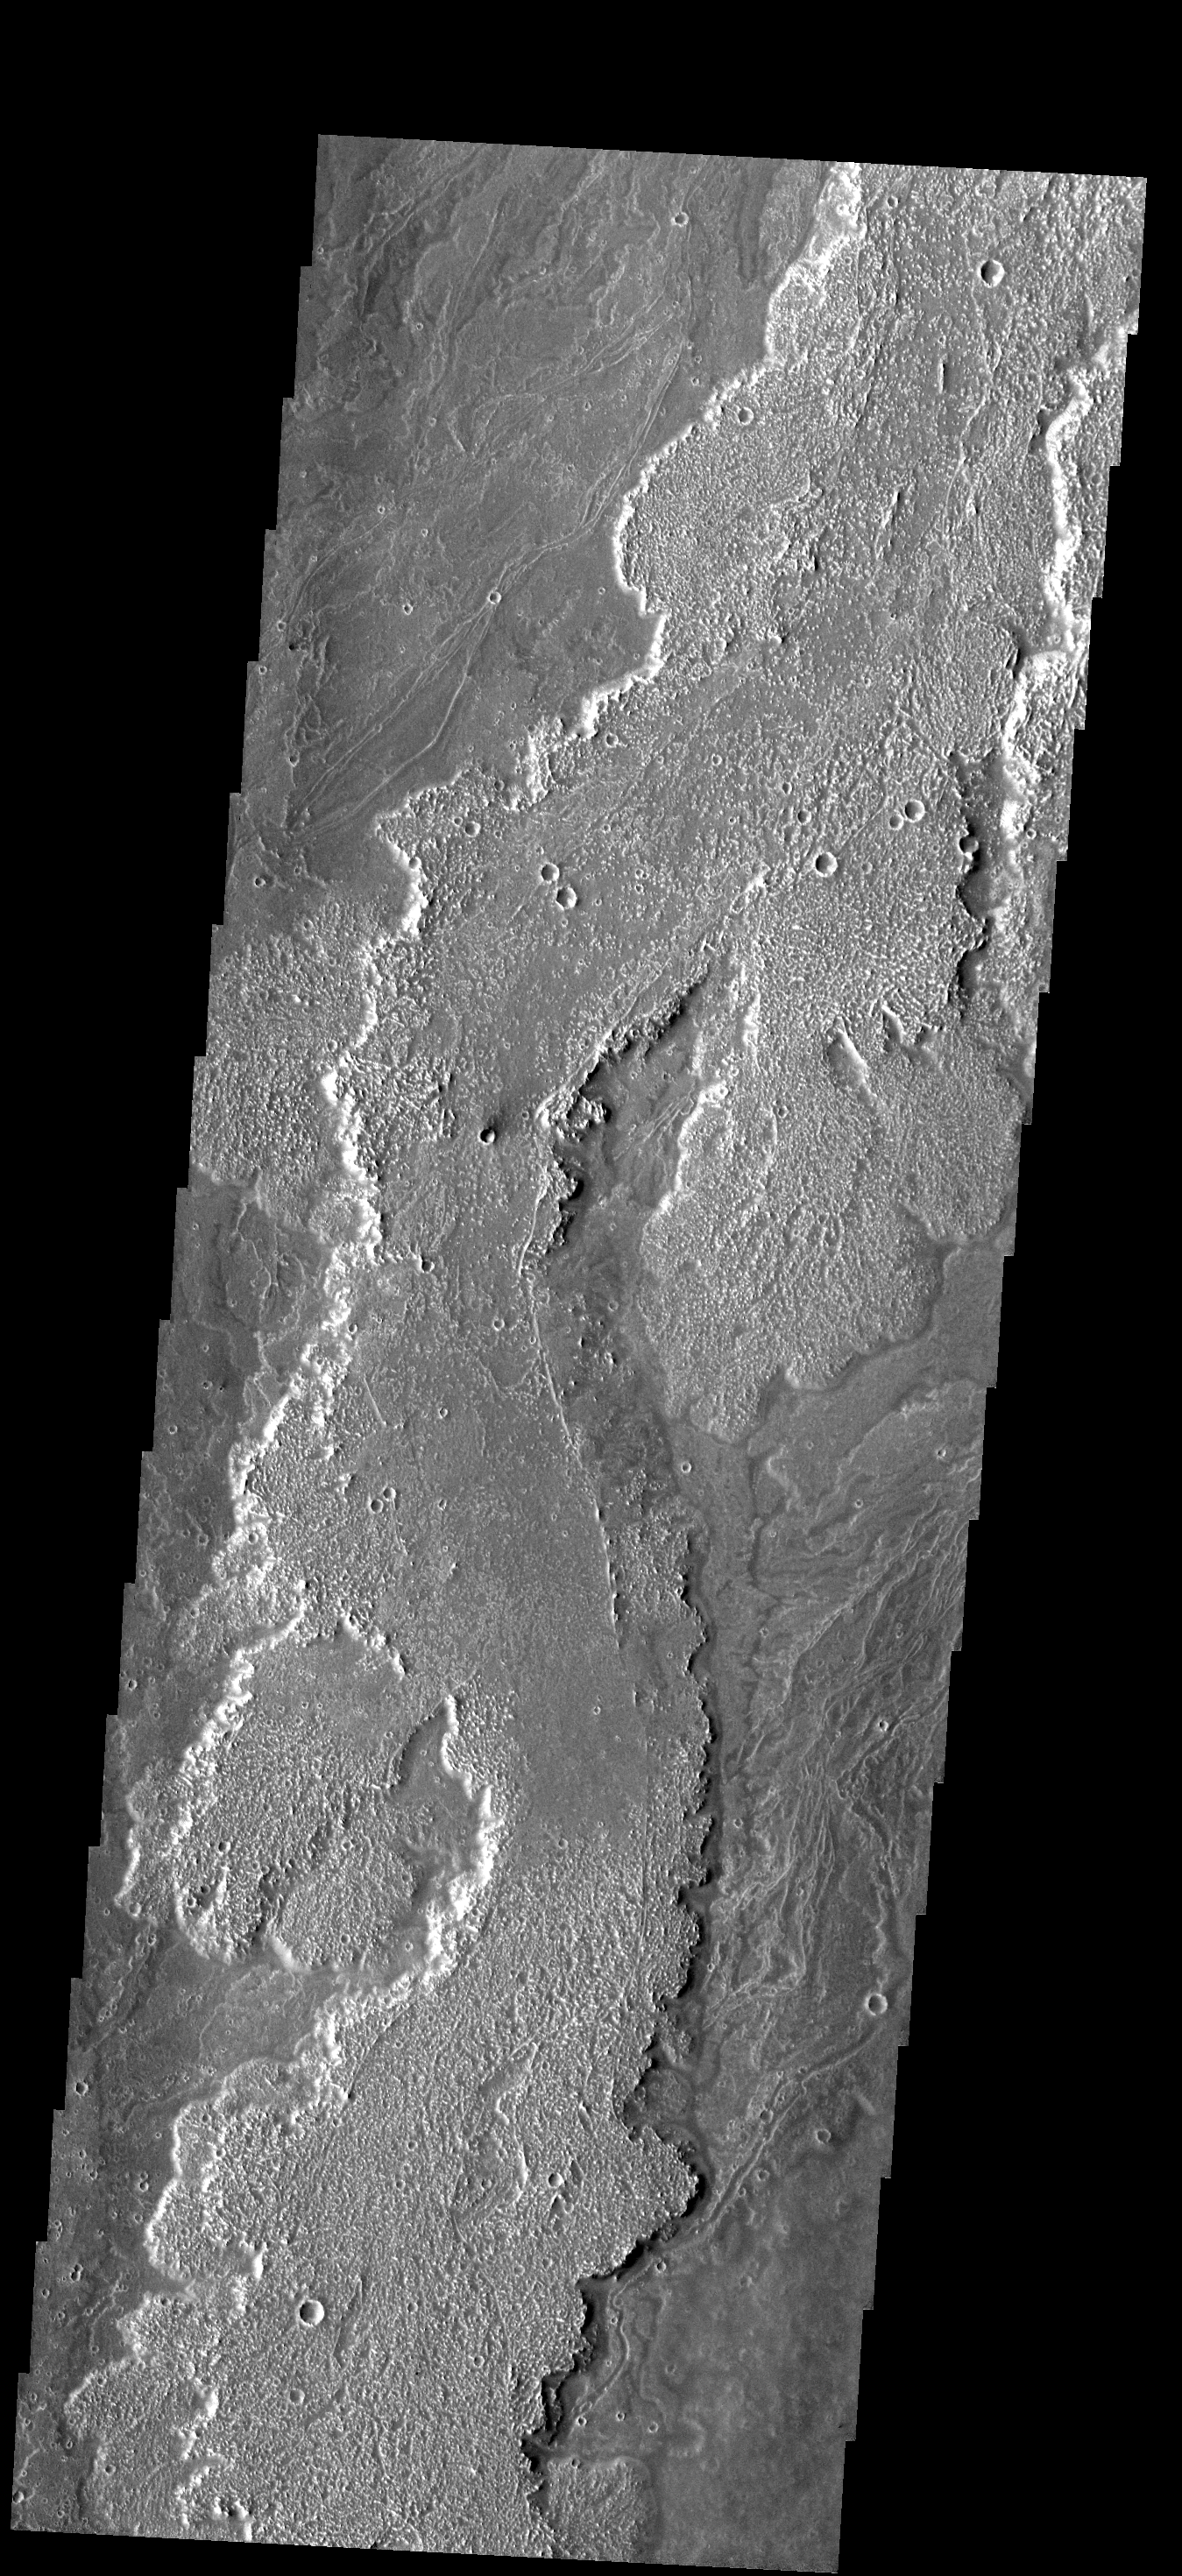

Lava Flows

These lava flows are part of the Arsia Mons volcanic complex.

Image information: VIS instrument. Latitude -23.4N, Longitude 241.4E. 17 meter/pixel resolution.

Please see the THEMIS Data Citation Note for details on crediting THEMIS images.

Note: this THEMIS visual image has not been radiometrically nor geometrically calibrated for this preliminary release. An empirical correction has been performed to remove instrumental effects. A linear shift has been applied in the cross-track and down-track direction to approximate spacecraft and planetary motion. Fully calibrated and geometrically projected images will be released through the Planetary Data System in accordance with Project policies at a later time.

NASA’s Jet Propulsion Laboratory manages the 2001 Mars Odyssey mission for NASA’s Office of Space Science, Washington, D.C. The Thermal Emission Imaging System (THEMIS) was developed by Arizona State University, Tempe, in collaboration with Raytheon Santa Barbara Remote Sensing. The THEMIS investigation is led by Dr. Philip Christensen at Arizona State University. Lockheed Martin Astronautics, Denver, is the prime contractor for the Odyssey project, and developed and built the orbiter. Mission operations are conducted jointly from Lockheed Martin and from JPL, a division of the California Institute of Technology in Pasadena.

Credit: NASA/JPL/ASU